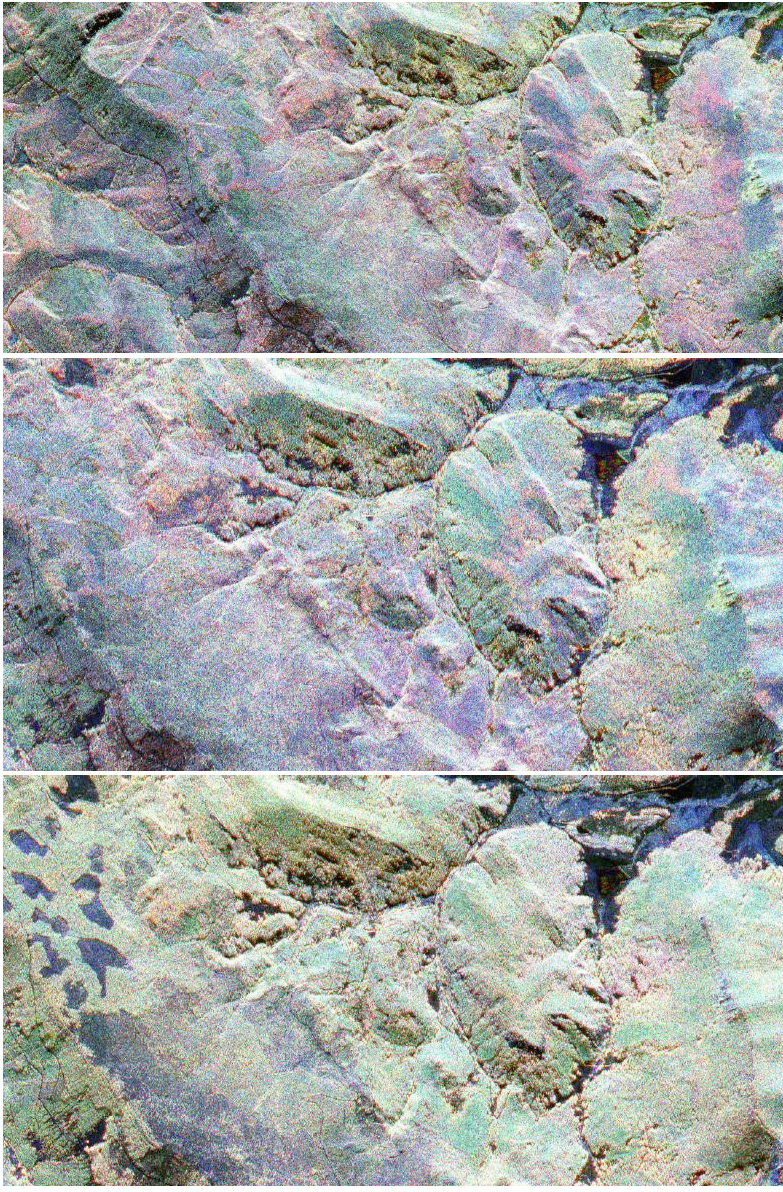

Fraser, Colorado

This sequence of three images in northern Colorado was taken by NASA’s Airborne Synthetic Aperture Radar (AirSar) for the joint NASA-National Oceanic and Atmospheric Administration Cold Land Processes Experiment. The images were produced from data acquired on February 19, 21 and 23, 2002 (top to bottom), and demonstrate the effects of snow on the radar backscatter at different frequencies. The images are centered at 40 degrees north latitude and 106 degrees west longitude, 12 kilometers (7.5 miles) west of the town of Fraser. The colors red, green and blue indicate the relative total power of the radar backscatter at P-, L-, and C-bands, respectively.

The top image was acquired before snowfall; the middle image was acquired the morning after the snow. When the snow melted, the most prominent changes were visible and can be seen in the bottom image. In this image, melting snow allows less of the radar signal to backscatter and some features appear darker.

The Cold Land Processes Experiment is a multi-year experiment to study how snow processes work and how snow-covered areas affect weather and climate. Fraser, Colo., is one of three study areas in northern Colorado and southern Wyoming providing ideal natural laboratories for snow research.

AirSar flies aboard a NASA DC-8 based at NASA’s Dryden Flight Research Center, Edwards, Calif. Built, operated and managed by NASA’s Jet Propulsion Laboratory, Pasadena, Calif., AirSar is part of NASA’s Earth Science Enterprise program. JPL is a division of the California Institute of Technology in Pasadena.

Credit: NASA/JPL